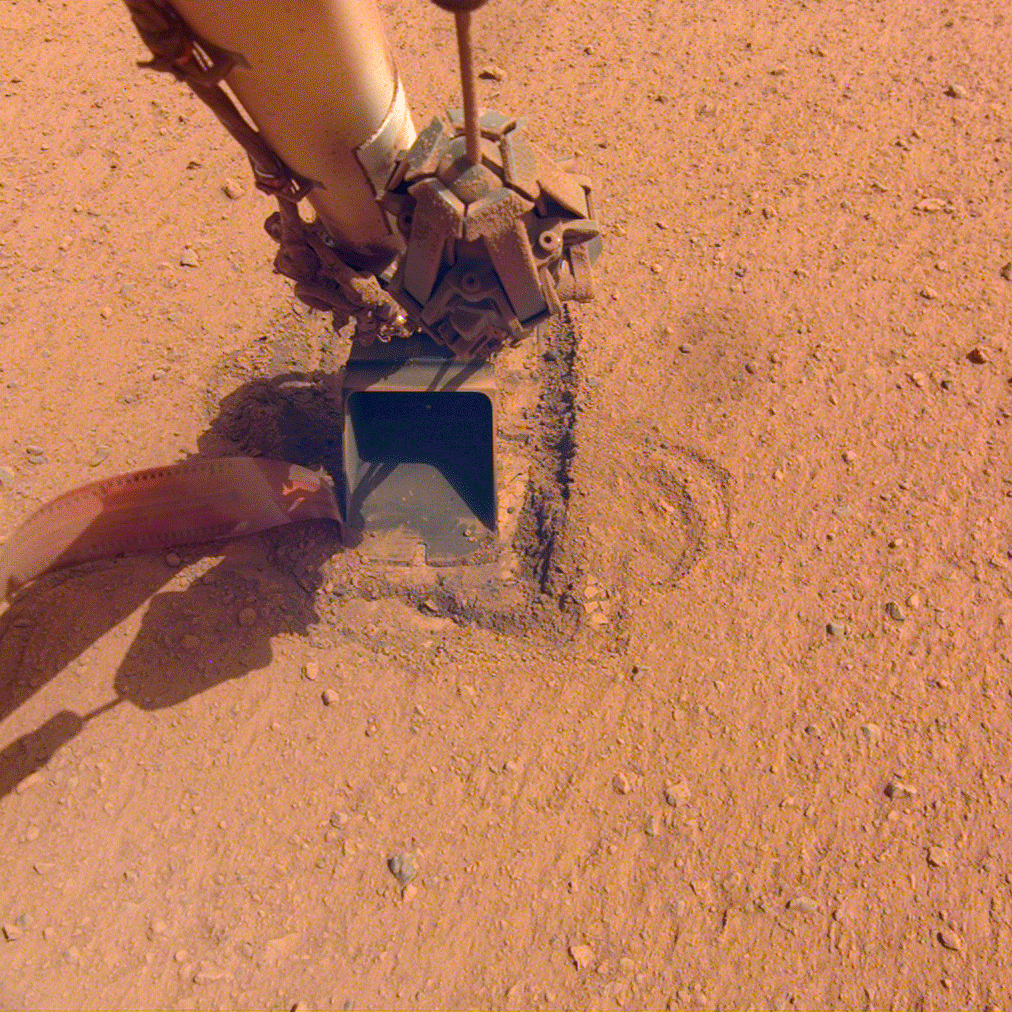

InSight’s Mole Comes to Rest

The “mole,” a heat probe that traveled to Mars aboard NASA’s InSight lander, as it looked after hammering on Saturday, Jan. 9, 2021, the 754th Martian day, or sol, of the mission. Since Feb. 28, 2019, the probe has been attempting to burrow into the Martian surface to take the planet’s internal temperature. But the sand’s unexpected tendency to clump deprived the spike-like mole of the friction it needs to hammer itself to a sufficient depth. On Jan. 9, with no progress, the team called an end to their efforts.

JPL manages InSight for NASA’s Science Mission Directorate. InSight is part of NASA’s Discovery Program, managed by the agency’s Marshall Space Flight Center in Huntsville, Alabama. Lockheed Martin Space in Denver built the InSight spacecraft, including its cruise stage and lander, and supports spacecraft operations for the mission.

A number of European partners, including France’s Centre National d’Études Spatiales (CNES) and the German Aerospace Center (DLR), are supporting the InSight mission. CNES and the Institut de Physique du Globe de Paris (IPGP) provided the Seismic Experiment for Interior Structure (SEIS) instrument, with significant contributions from the Max Planck Institute for Solar System Research (MPS) in Germany, the Swiss Institute of Technology (ETH) in Switzerland, Imperial College and Oxford University in the United Kingdom, and JPL. DLR provided the Heat Flow and Physical Properties Package (HP3) instrument, with significant contributions from the Space Research Center (CBK) of the Polish Academy of Sciences and Astronika in Poland. Spain’s Centro de Astrobiología (CAB) supplied the wind sensors.

Credit: NASA/JPL-Caltech